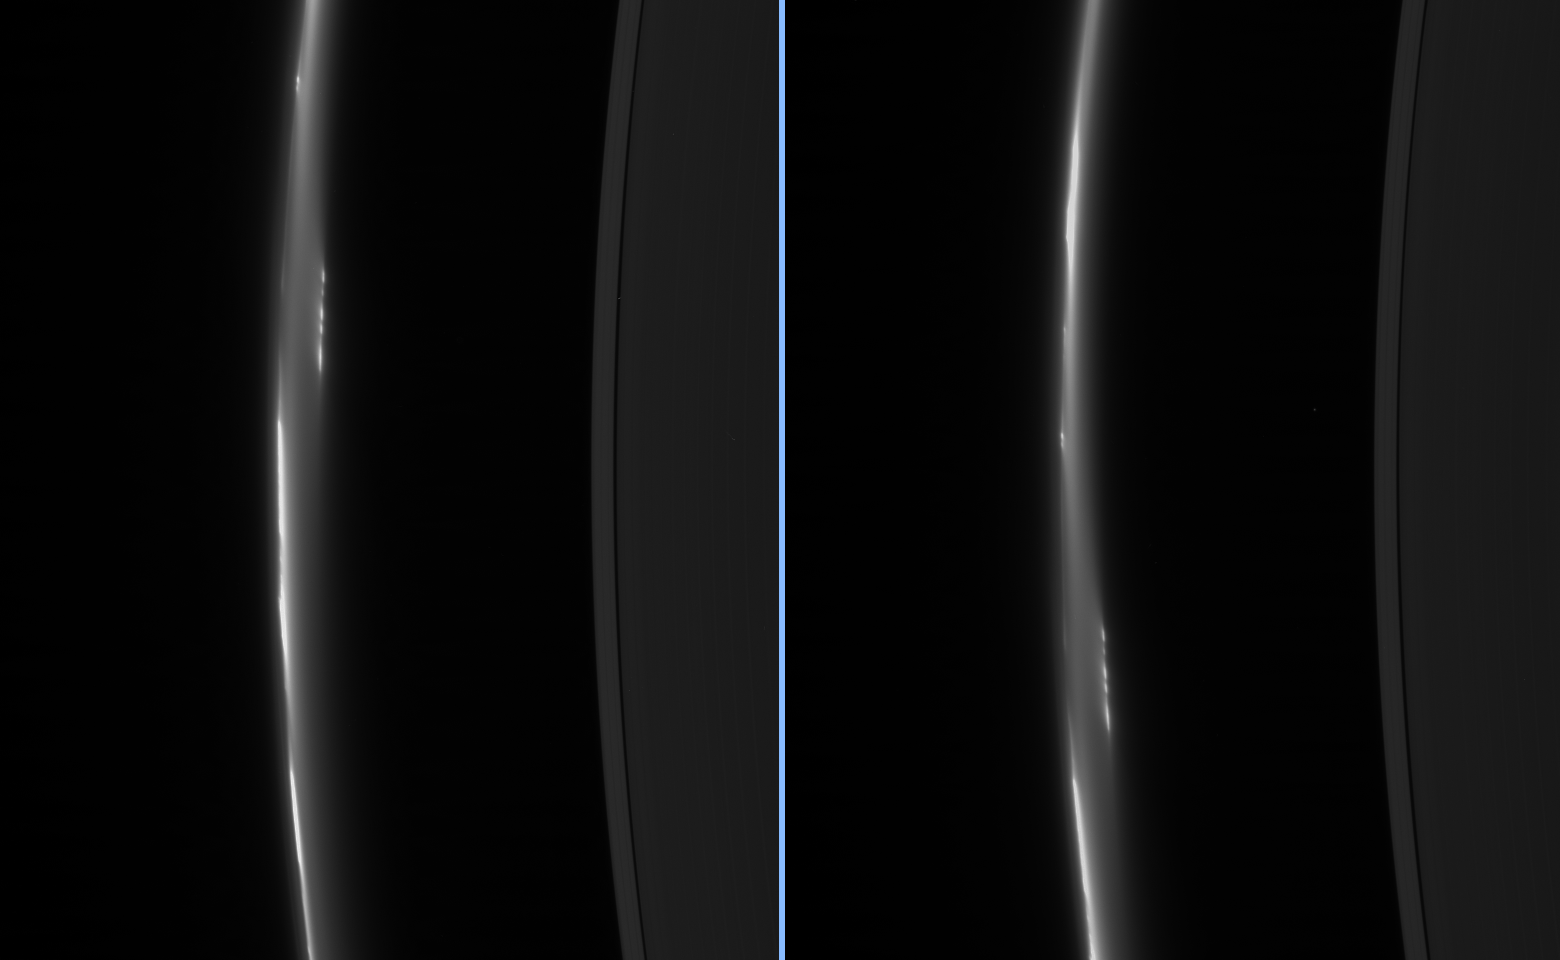

Breakup Captured?

These two images, taken about eight minutes apart, show clump-like structures and a great deal of dust in Saturn’s ever-changing F ring. The images show an object-interior to and detached from the bright core of the F ring that appears to be breaking up into discrete clumps.

Cassini scientists have been monitoring clumps in the F ring for more than two years now, trying to understand whether these represent small permanent moonlets or transient aggregates of material. (See PIA07716.)

This view looks toward the unlit side of the rings from about 35 degrees above the ringplane.

The images were taken in visible light with the Cassini spacecraft narrow-angle camera on Dec. 23, 2006 at a distance of approximately 2 million kilometers (1.2 million miles) from Saturn. Image scale is 12 kilometers (7 miles) per pixel.

The Cassini-Huygens mission is a cooperative project of NASA, the European Space Agency and the Italian Space Agency. The Jet Propulsion Laboratory, a division of the California Institute of Technology in Pasadena, manages the mission for NASA’s Science Mission Directorate, Washington, D.C. The Cassini orbiter and its two onboard cameras were designed, developed and assembled at JPL. The imaging operations center is based at the Space Science Institute in Boulder, Colo.

Credit: NASA/JPL/Space Science Institute